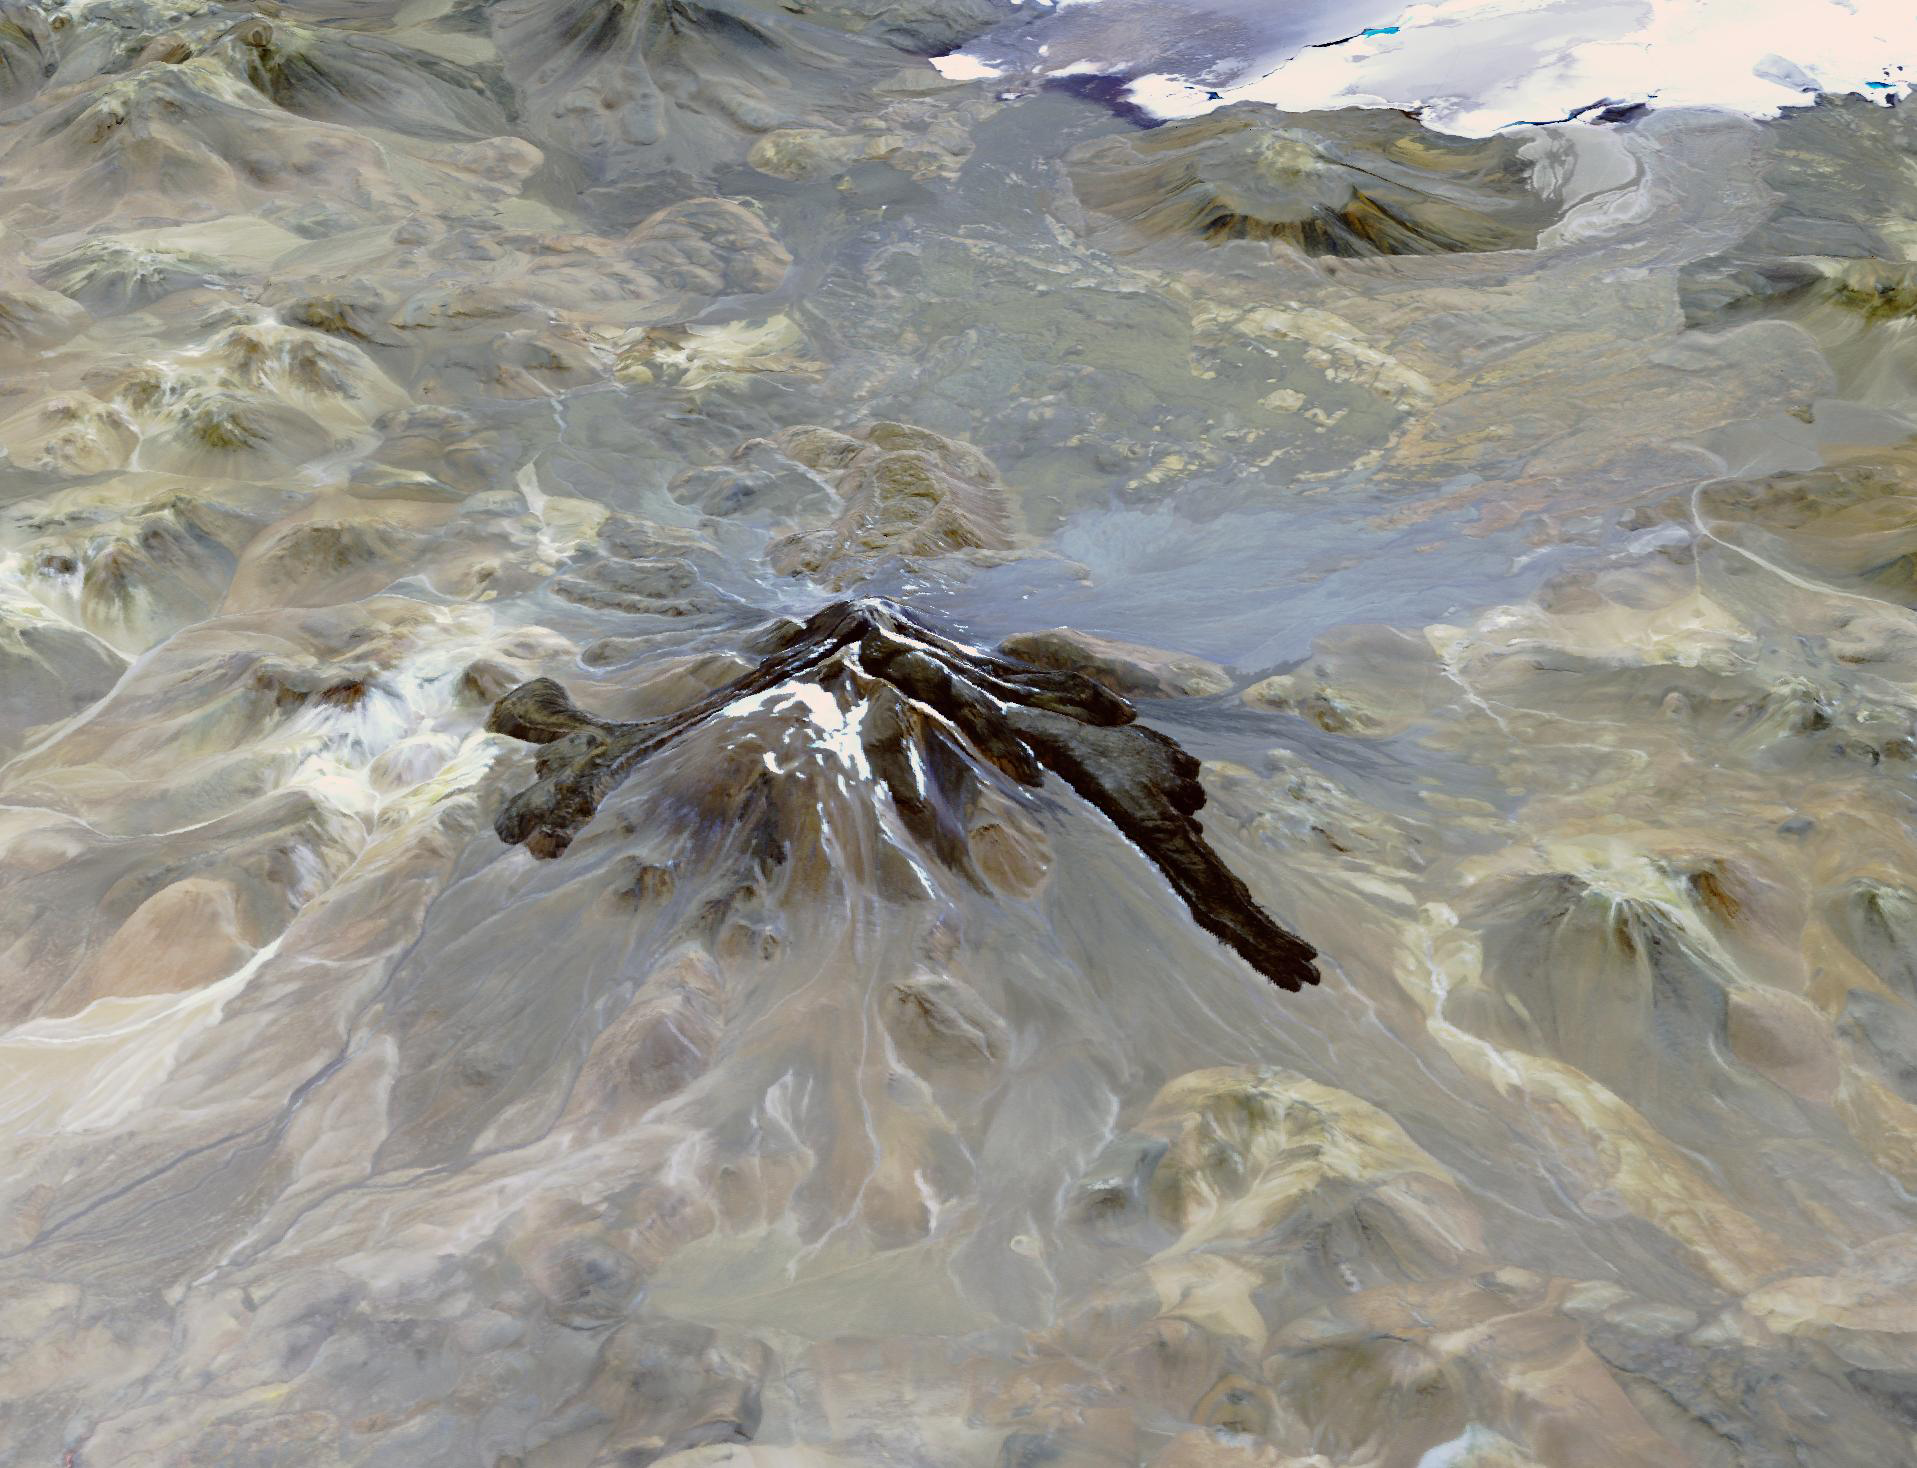

Llullaillaco Volcano, Chile/Argentina

Llullaillaco is a stratovolcano at the border of Argentina and Chile. It lies on a high plateau close to the Atacama Desert. At an elevation of 6723 m ASL, it is the second highest active volcano in the world. About 150,000 years ago the volcano’s southeastern flank collapsed, producing a debris avalanche that traveled 25 kilometers. The youngest dated rocks are about 5600 years old; but there are local reports of activity from the 1800s. The perspective image looking east was acquired December 19, 2014 and is located at 24.7 degrees south, 68.5 degrees west.

With its 14 spectral bands from the visible to the thermal infrared wavelength region and its high spatial resolution of about 50 to 300 feet (15 to 90 meters), ASTER images Earth to map and monitor the changing surface of our planet. ASTER is one of five Earth-observing instruments launched Dec. 18, 1999, on Terra. The instrument was built by Japan’s Ministry of Economy, Trade and Industry. A joint U.S./Japan science team is responsible for validation and calibration of the instrument and data products.

The broad spectral coverage and high spectral resolution of ASTER provides scientists in numerous disciplines with critical information for surface mapping and monitoring of dynamic conditions and temporal change. Example applications are monitoring glacial advances and retreats; monitoring potentially active volcanoes; identifying crop stress; determining cloud morphology and physical properties; wetlands evaluation; thermal pollution monitoring; coral reef degradation; surface temperature mapping of soils and geology; and measuring surface heat balance.

The U.S. science team is located at NASA’s Jet Propulsion Laboratory in Pasadena, Calif. The Terra mission is part of NASA’s Science Mission Directorate, Washington.

Credit: NASA/METI/AIST/Japan Space Systems, and U.S./Japan ASTER Science Team